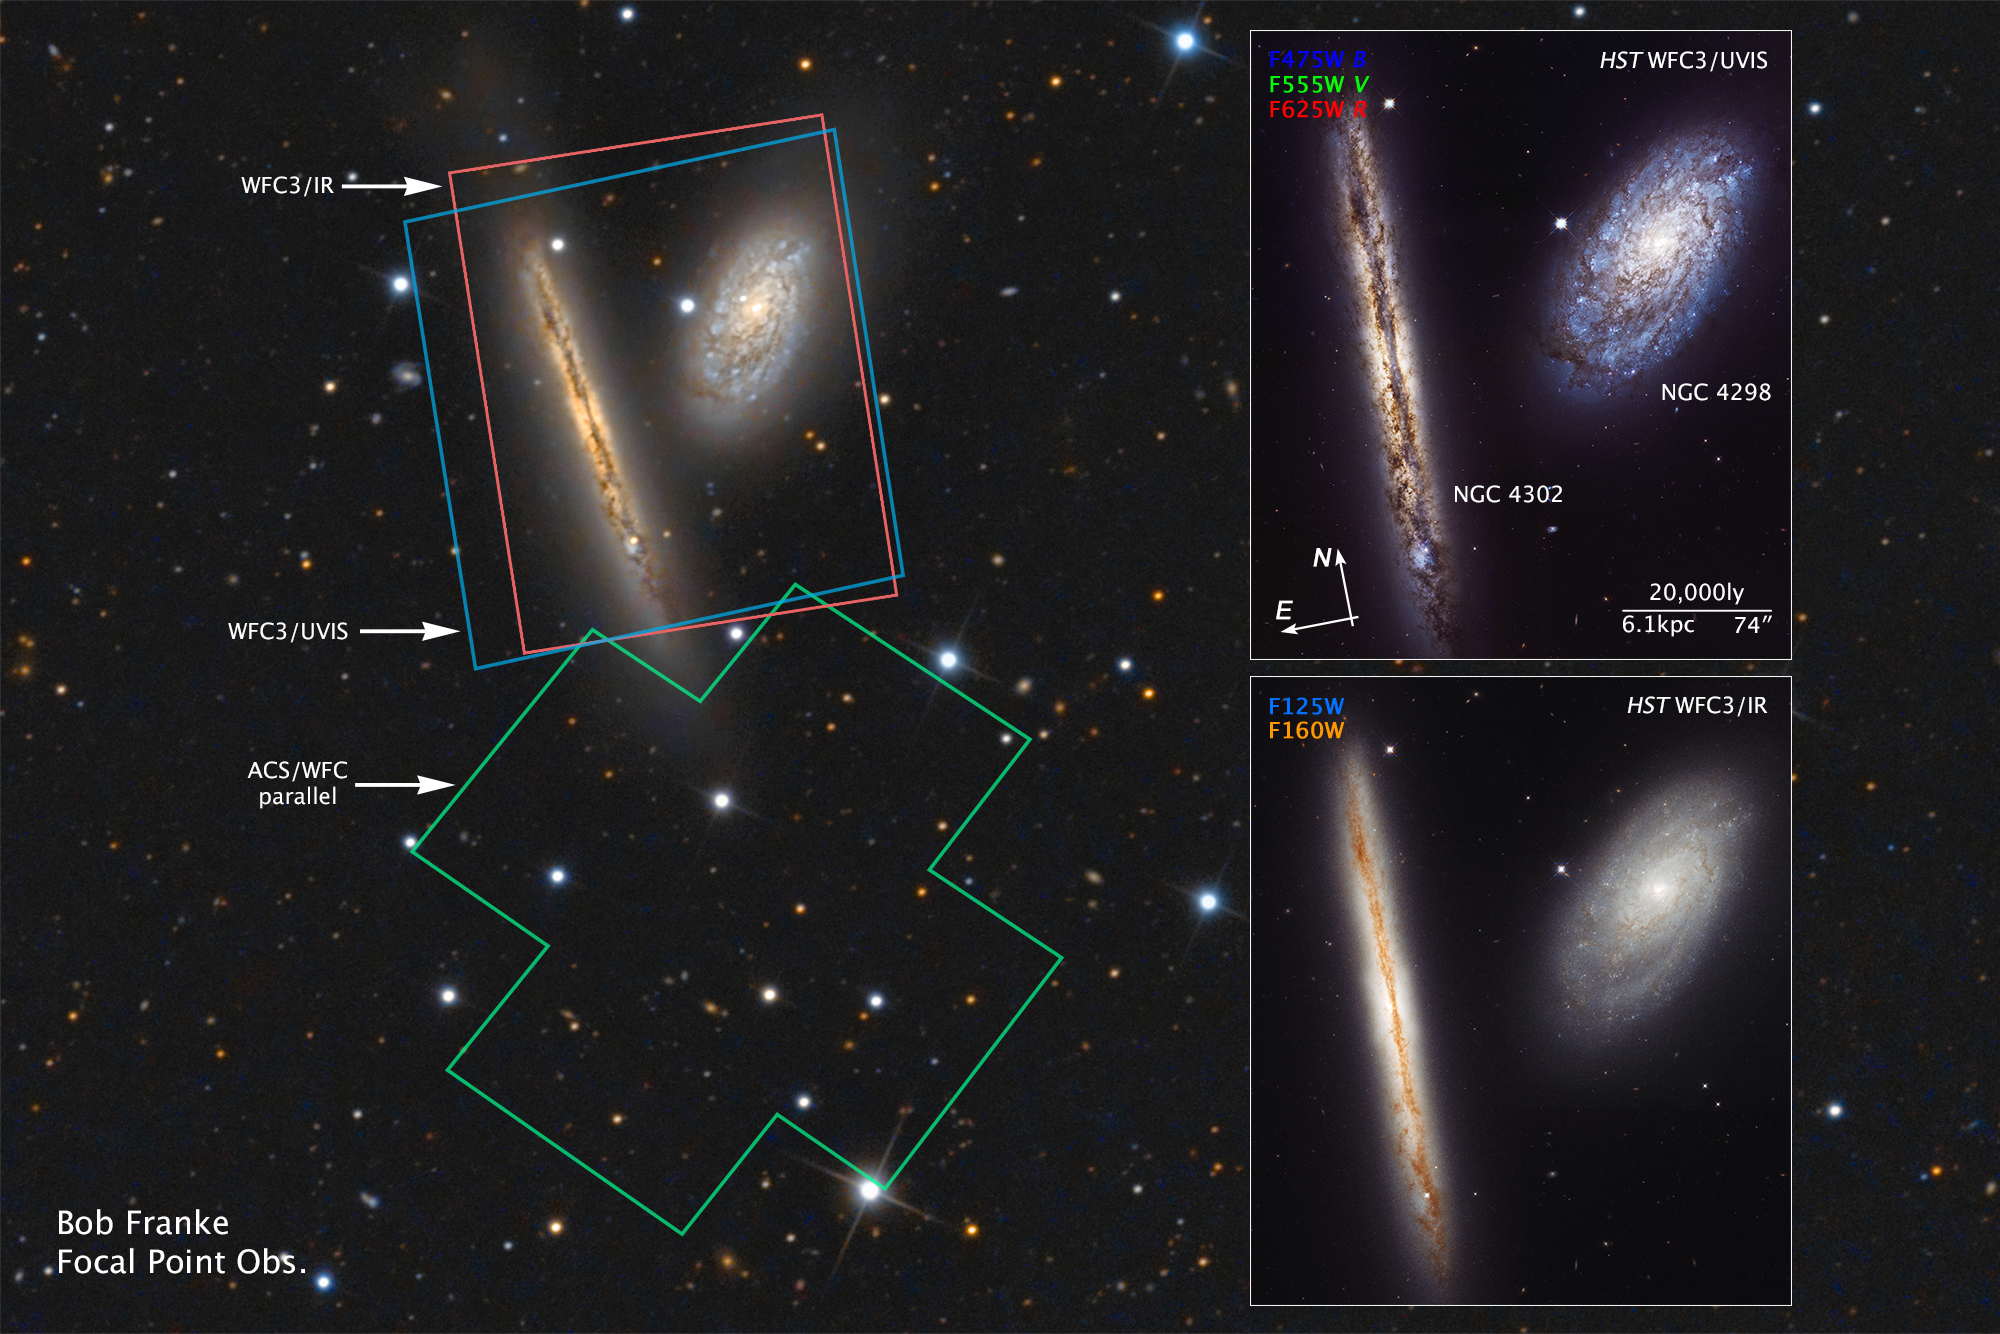

Compass and Scale Image for NGC 4302 and NGC 4298

Credit: NASA, ESA, Z. Levay (STScI), and B. Franke (Focal Pointe Observatory)